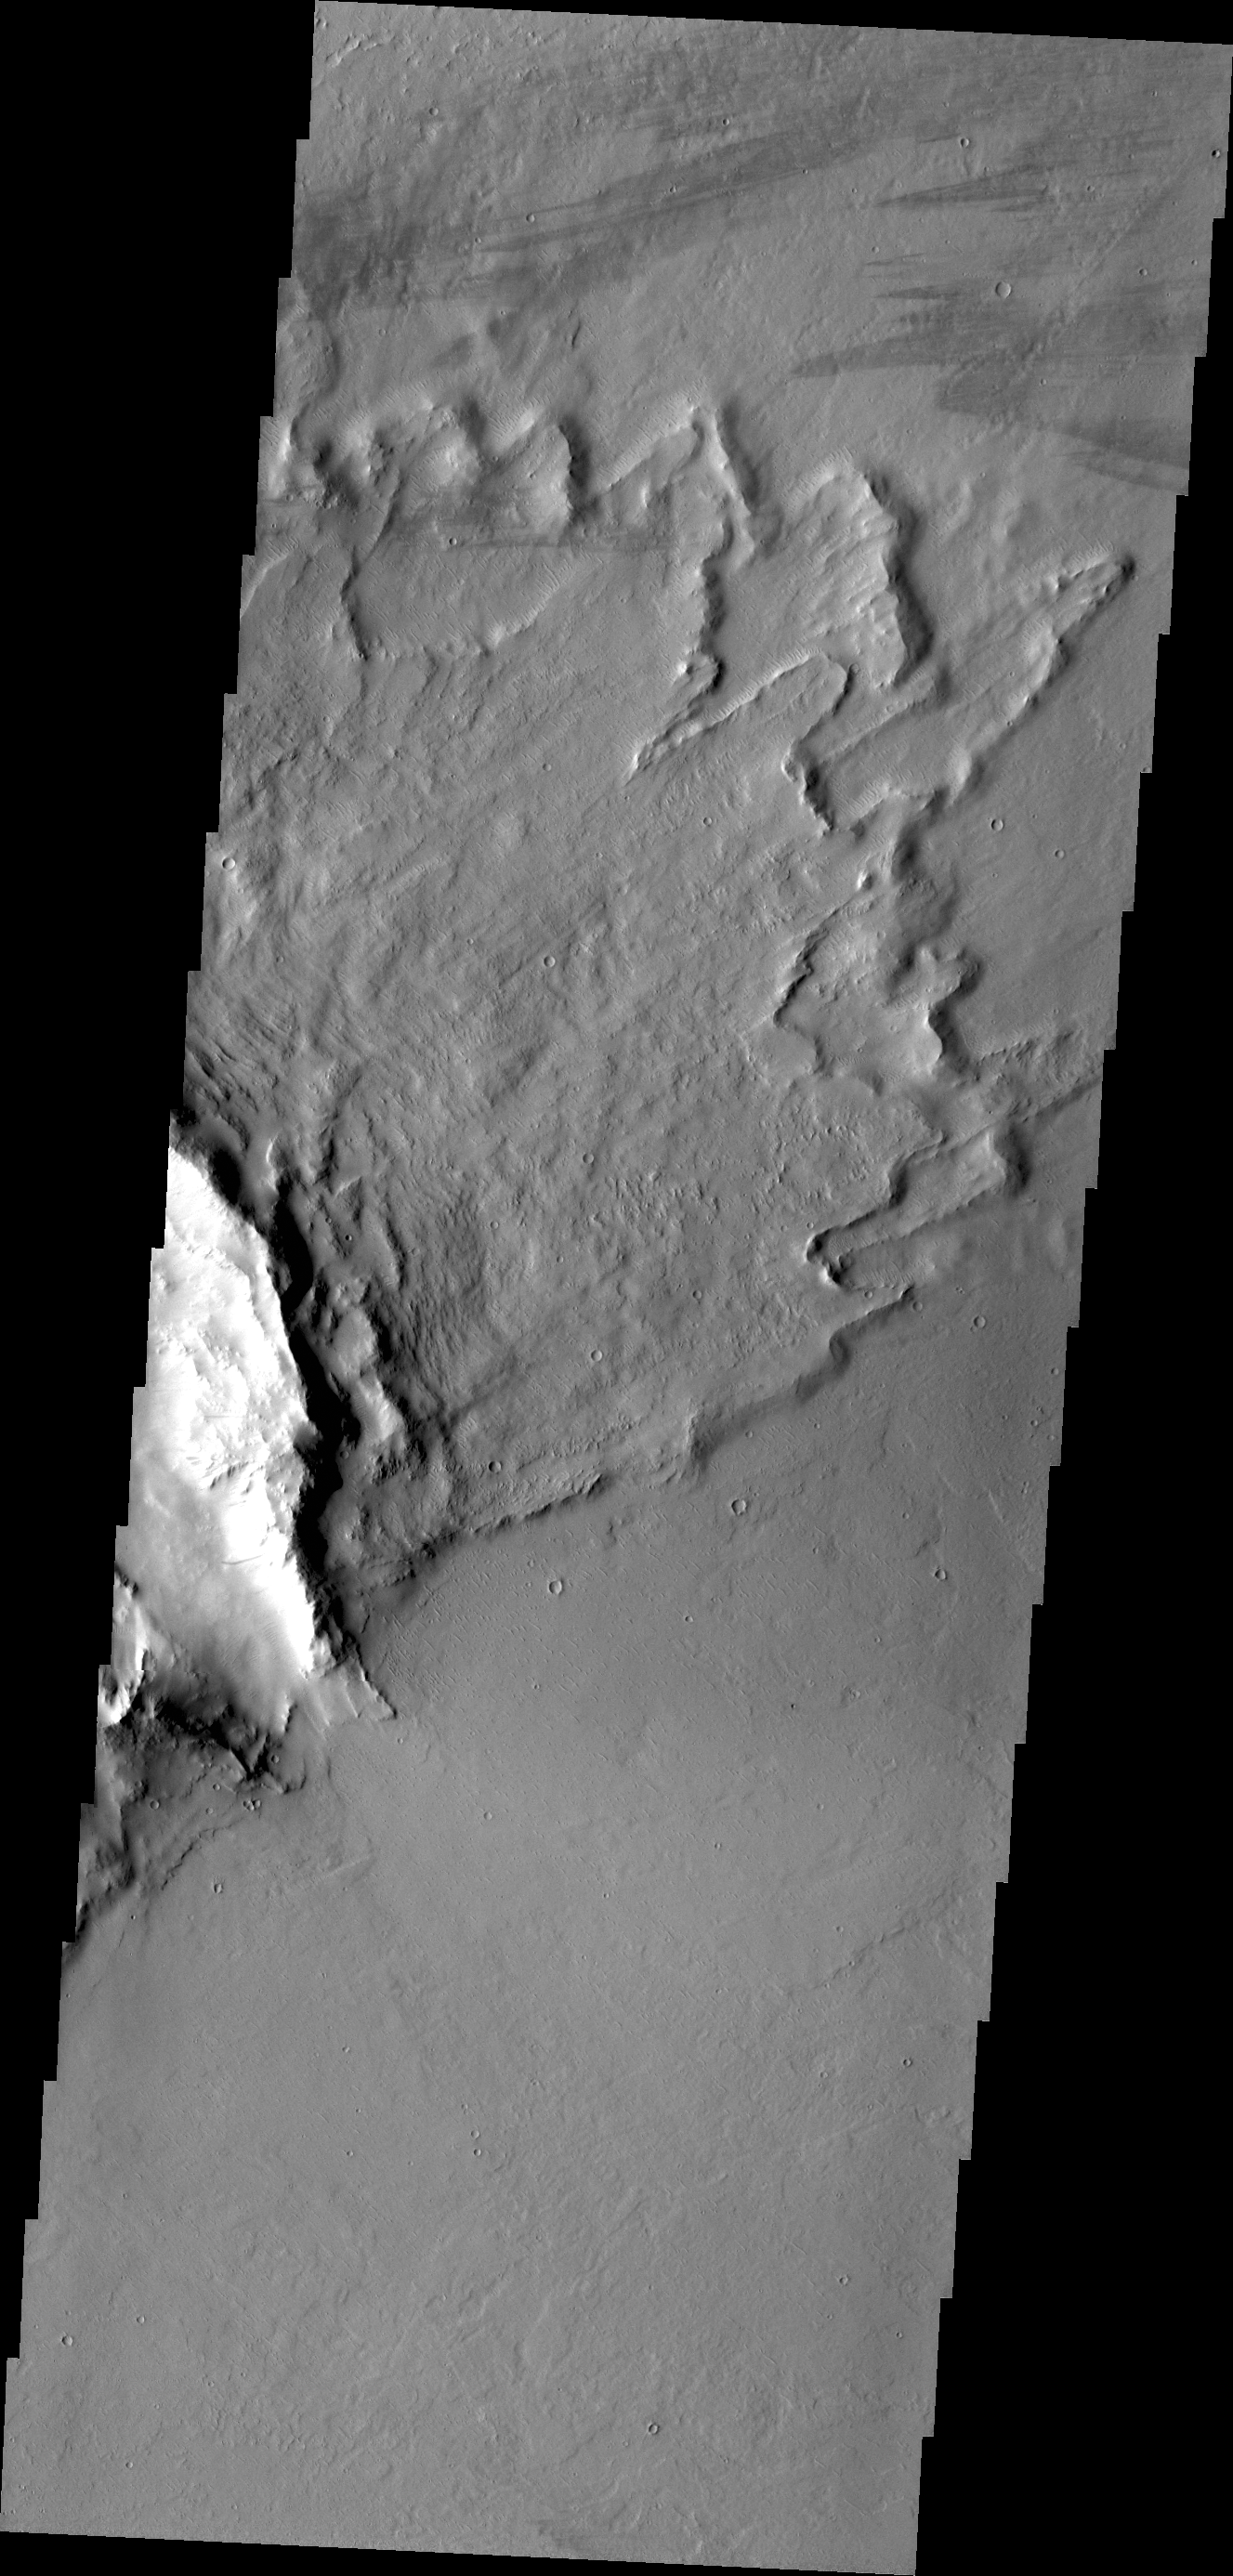

Butterfly Ejecta

“Butterfly” ejecta is the name given when a crater has two lobes of ejecta on opposite sides, with little or no ejecta between the lobes. It is thought that this ejecta pattern is created by a low angle impact. The lack of ejecta indicates the direction of the impact, with the two lobes formed perpendicular to the incoming direction. This VIS image shows half of a crater with “butterfly” ejecta.

Credit: NASA/JPL/ASU